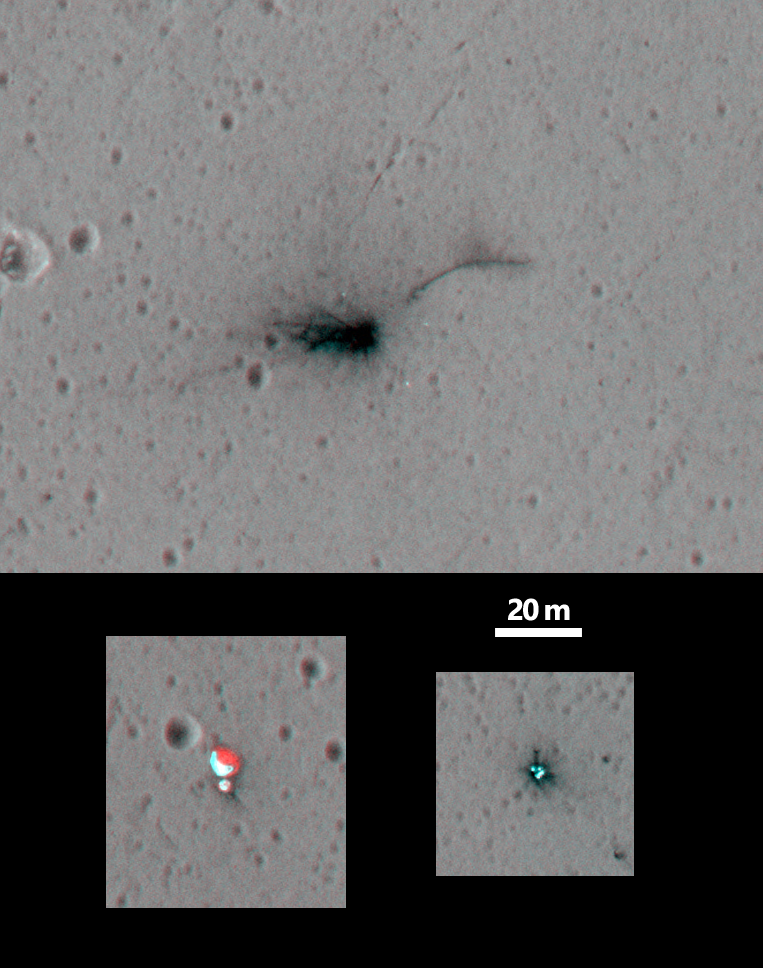

Schiaparelli Impact Site on Mars, Stereo

These three views of locations where hardware from the European Space Agency’s Schiaparelli test lander reached the surface of Mars on Oct. 19, 2016, combine two orbital views from different angles as a stereo pair. The view was created to appear three-dimensional when seen through red-blue glasses with the red lens on the left, though the scene is too flat to show much relief.

The stereo preparation uses images taken on Oct. 25, 2016, [PIA21131] and Nov. 1, 2016, [PIA21132] by the High Resolution Imaging Science Experiment (HiRISE) camera on NASA’s Mars Reconnaissance Orbiter. The left-eye (red-tinted) component of the stereo is from the earlier observation, which was taken from farther west than the second observation.

These views shows three sites where parts of the Schiaparelli spacecraft hit the ground: the lander module itself in the upper portion, the parachute and back shell at lower left, and the heat shield at lower right. The parachute’s shape on the ground changed between the two observation dates, cancelling the three-dimensional effect of having views from different angles. The scale bar of 20 meters (65.6 feet) applies to all three portions.

Schiaparelli was one component of the European Space Agency’s ExoMars 2016 project, which placed the Trace Gas Orbiter into orbit around Mars on the same arrival date. The ExoMars project received data from Schiaparelli during its descent through the atmosphere. ESA has reported that the heat shield separated as planned, the parachute deployed as planned but was released (with back shell) prematurely, and the lander hit the ground at a velocity of more than 180 miles per hour (more than 300 kilometers per hour).

The University of Arizona, Tucson, operates HiRISE, which was built by Ball Aerospace & Technologies Corp., Boulder, Colo. NASA’s Jet Propulsion Laboratory, a division of Caltech in Pasadena, California, manages the Mars Reconnaissance Orbiter Project for NASA’s Science Mission Directorate, Washington.

Credit: NASA/JPL-Caltech/Univ. of Arizona